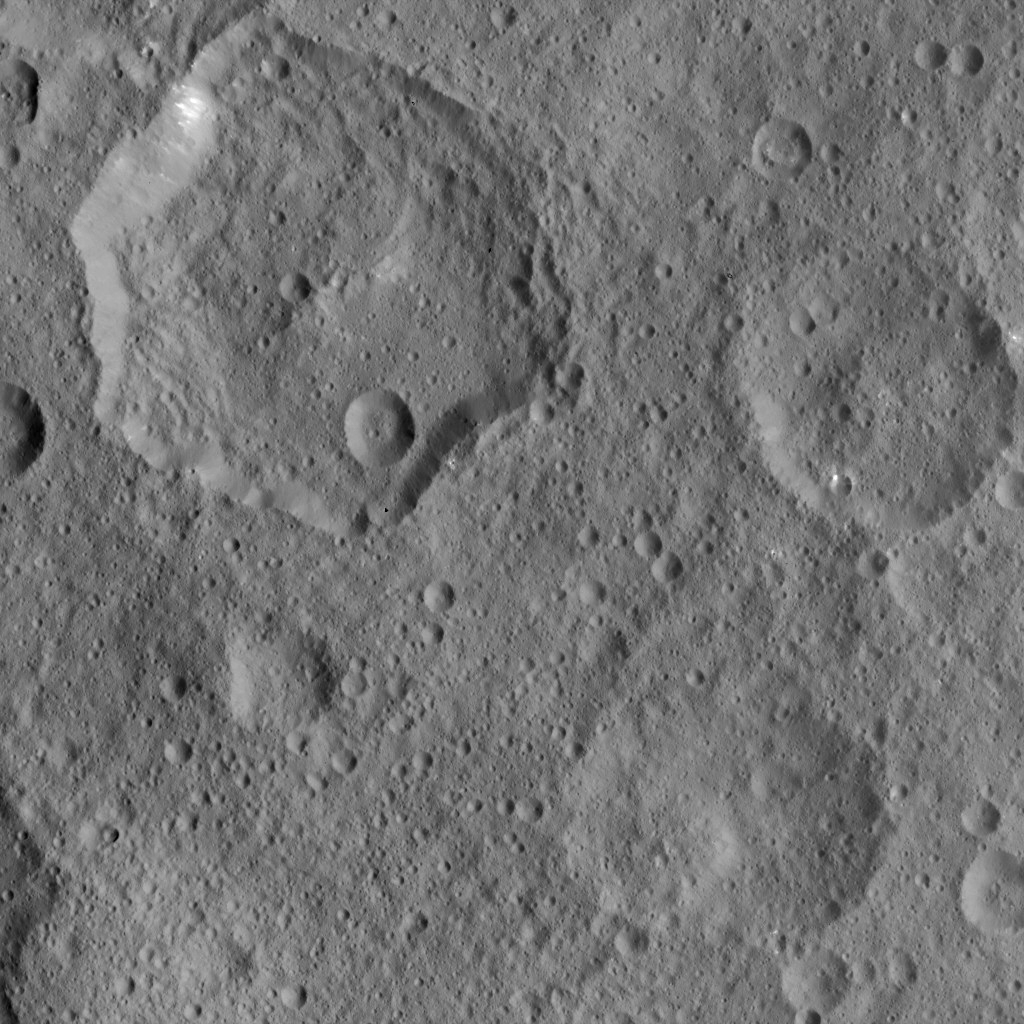

Dawn HAMO Image 26

This image, taken by NASA’s Dawn spacecraft, shows the surface of dwarf planet Ceres from an altitude of 915 miles (1,470 kilometers). The image was taken on August 21, 2015, and has a resolution of 450 feet (140 meters) per pixel.

Dawn’s mission is managed by JPL for NASA’s Science Mission Directorate in Washington. Dawn is a project of the directorate’s Discovery Program, managed by NASA’s Marshall Space Flight Center in Huntsville, Alabama. UCLA is responsible for overall Dawn mission science. Orbital ATK, Inc., in Dulles, Virginia, designed and built the spacecraft. The German Aerospace Center, the Max Planck Institute for Solar System Research, the Italian Space Agency and the Italian National Astrophysical Institute are international partners on the mission team.

Credit: NASA/JPL-Caltech/UCLA/MPS/DLR/IDA